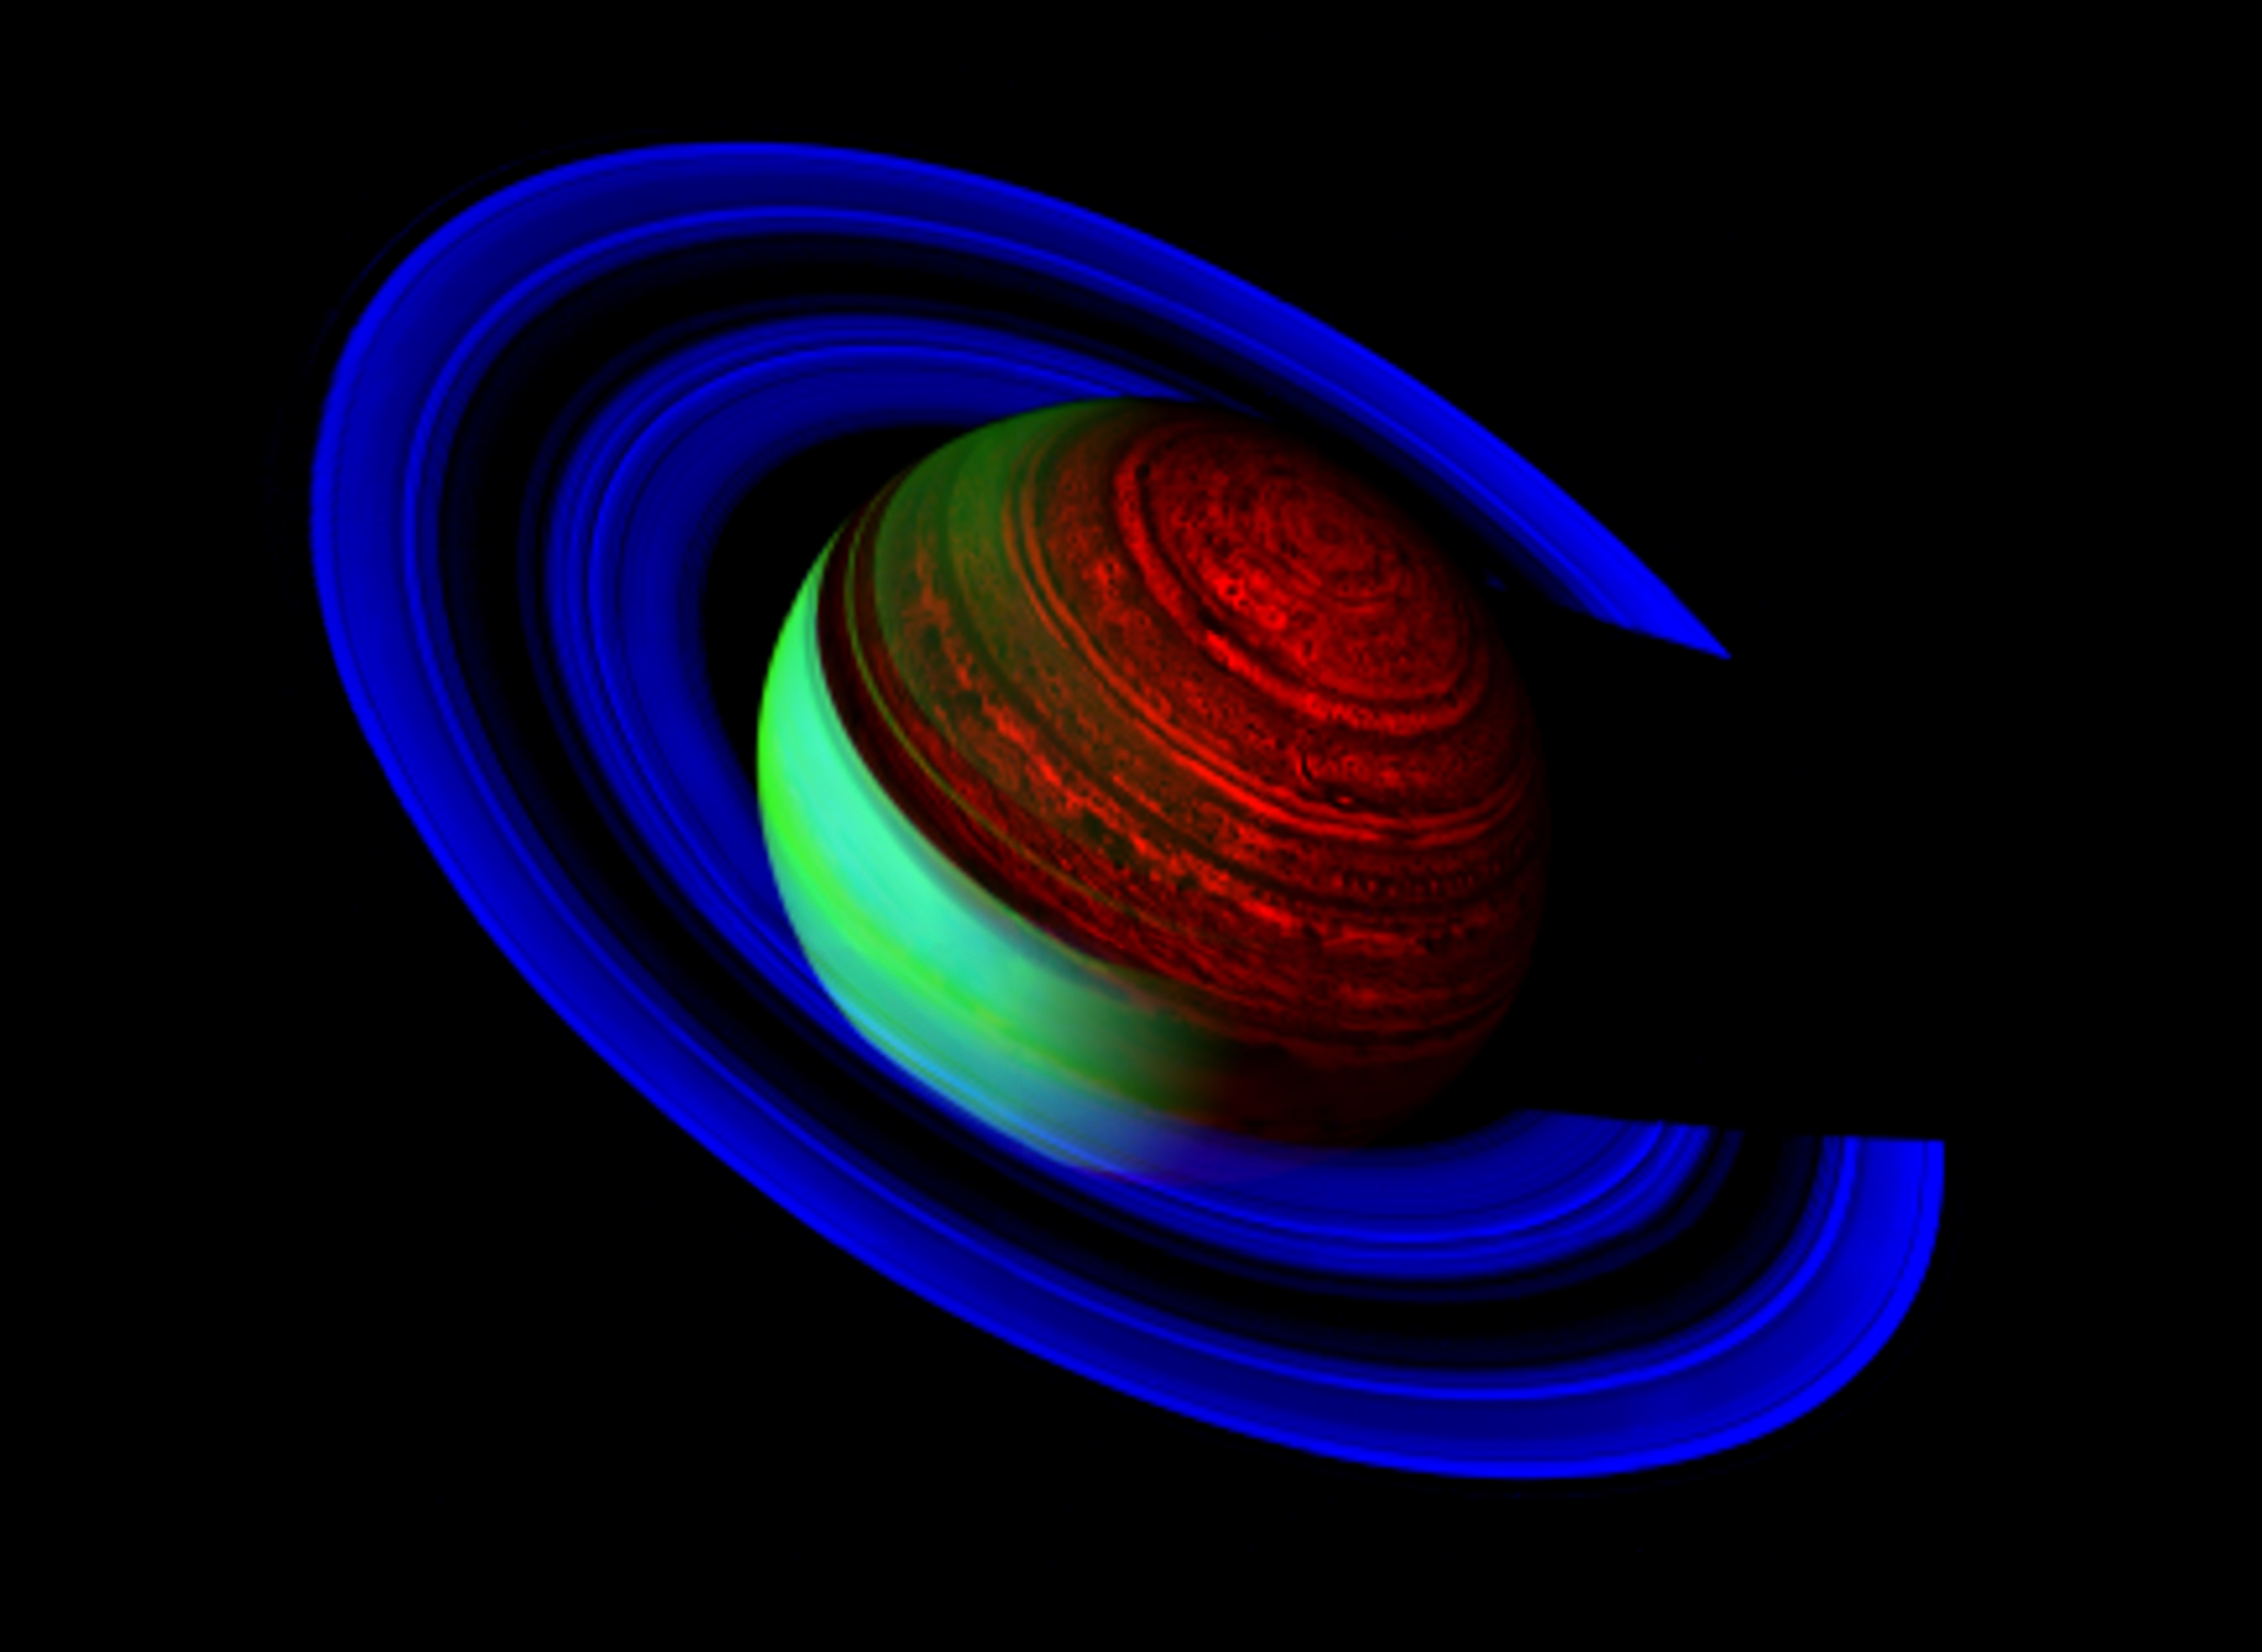

Neon Saturn

Flying over the unlit side of Saturn’s rings, the Cassini spacecraft captures Saturn’s glow, represented in brilliant shades of electric blue, sapphire and mint green, while the planet’s shadow casts a wide net on the rings.

This striking false-color mosaic was created from 25 images taken by Cassini’s visual and infrared mapping spectrometer over a period of 13 hours, and captures Saturn in nighttime and daytime conditions. The visual and infrared mapping spectrometer acquires data simultaneously at 352 different wavelengths, or spectral channels. Data at wavelengths of 2.3, 3.0 and 5.1 microns were combined in the blue, green and red channels of a standard color image, respectively, to make this false-color mosaic.

This image was acquired on Feb. 24, 2007, while the spacecraft was 1.58 million kilometers (1 million miles) from the planet and 34.6 degrees above the ring plane. The solar phase angle was 69.5 degrees. In this view, Cassini was looking down on the northern, unlit side of the rings, which are rendered visible by sunlight filtering through from the sunlit, southern face.

On the night side (right side of image), with no sunlight, Saturn’s own thermal radiation lights things up. This light at 5.1 microns wavelength (some seven times the longest wavelength visible to the human eye) is generated deep within Saturn, and works its way upward, eventually escaping into space. Thick clouds deep in the atmosphere block that light. An amazing array of dark streaks, spots, and globe-encircling bands is visible instead. Saturn’s strong thermal glow at 5.1 microns even allows these deep clouds to be seen on portions of the dayside (left side), especially where overlying hazes are thin and the glint of the sun off of them is minimal. These deep clouds are likely made of ammonium hydrosulfide and cannot be seen in reflected light on the dayside, since the glint of the sun on overlying hazes and ammonia clouds blocks the view of this level.

A pronounced difference in the brightness between the northern and southern hemispheres is apparent. The northern hemisphere is about twice as bright as the southern hemisphere. This is because high-level, fine particles are about half as prevalent in the northern hemisphere as in the south. These particles block Saturn’s glow more strongly, making Saturn look brighter in the north.

At 2.3 microns (shown in blue), the icy ring particles are highly reflecting, while methane gas in Saturn’s atmosphere strongly absorbs sunlight and renders the planet very dark. At 3.0 microns (shown in green), the situation is reversed: water ice in the rings is strongly absorbing, while the planet’s sunlit hemisphere is bright. Thus the rings appear blue in this representation, while the sunlit side of Saturn is greenish-yellow in color. Within the rings, the most opaque parts appear dark, while the more translucent regions are brighter. In particular, the opaque, normally-bright B ring appears here as a broad, dark band separating the brighter A (outer) and C (inner) rings.

At 5.1 microns (shown in red), reflected sunlight is weak and thus light from the planet is dominated by thermal (i.e., heat) radiation that wells up from the planet’s deep atmosphere. This thermal emission dominates Saturn’s dark side as well as the north polar region (where the hexagon is again visible) and the shadow cast by the A and B rings. Variable amounts of clouds in the planet’s upper atmosphere block the thermal radiation, leading to a speckled and banded appearance, which is ever-shifting due to the planet’s strong winds.

The Cassini-Huygens mission is a cooperative project of NASA, the European Space Agency and the Italian Space Agency. The Jet Propulsion Laboratory, a division of the California Institute of Technology in Pasadena, manages the mission for NASA’s Science Mission Directorate, Washington, D.C. The Cassini orbiter was designed, developed and assembled at JPL. The Visual and Infrared Mapping Spectrometer team is based at the University of Arizona, where this image was produced.

Credit: NASA/JPL/University of Arizona